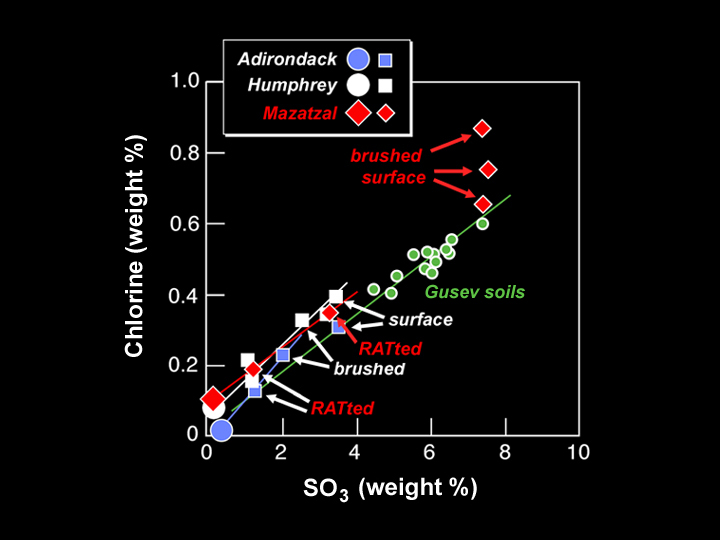

Outer Appearances Can Be Deceiving

This graph shows the chemical composition of the rock at Gusev Crater dubbed “Mazatzal” after it was brushed and ground by the Mars Exploration Rover Spirit’s rock abrasion tool. The data, taken by the rover’s alpha particle X-ray spectrometer over the last few sols, show that the amount of chlorine and sulfur tri-oxide in Mazatzal first increased after brushing, then diminished after grinding. The interior of the rock appears to have the same chemical make-up as other volcanic or basalt rocks studied in the Gusev Crater area (“Adirondack” and “Humphrey”). Its outer coating or rind, on the other hand, appears to be of a different constitution.Scientists are still puzzling out the implications of these data.

The larger symbols on the graph represent inferred rock compositions, while the smaller symbols are actual data points. Observations were made at the target dubbed “New York” on Mazatzal.

Credit: NASA/JPL/Cornell/Max Planck Institute